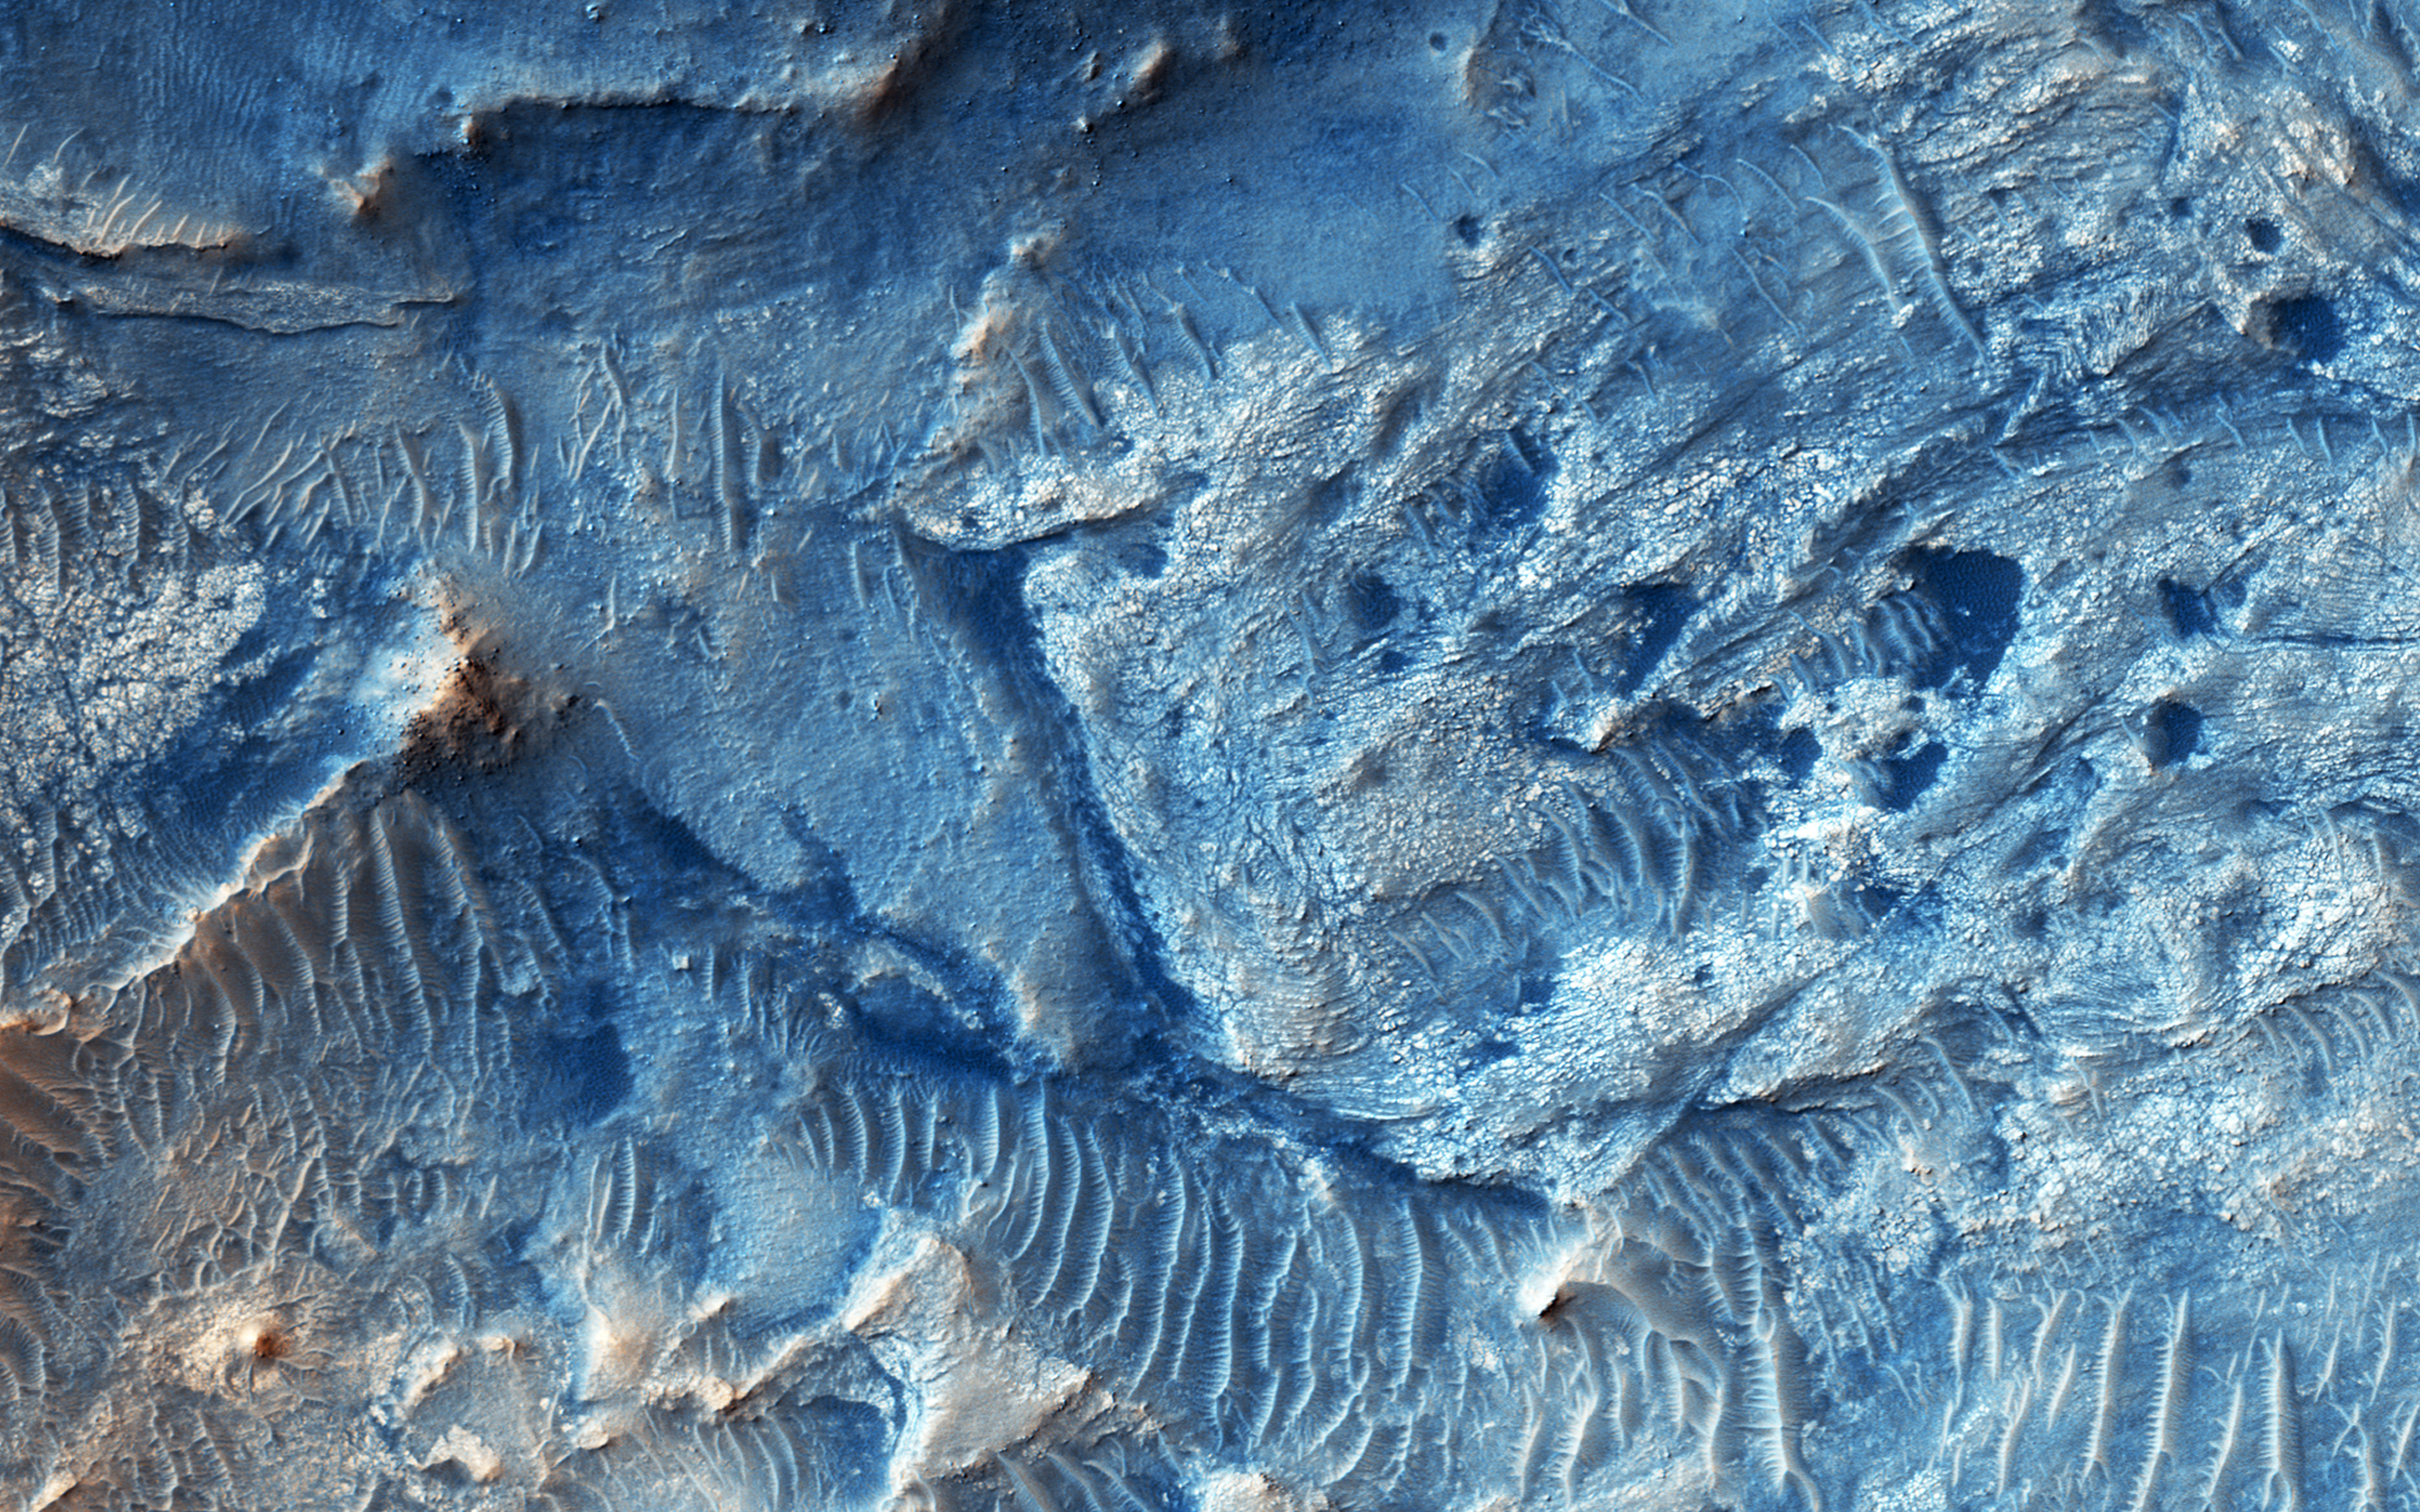

An East Watershed for Jezero Crater

Jezero Crater is candidate future landing site that contains sediments deposited by at least three ancient rivers.

This image was targeted to the eastern headlands of the river flowing in from that direction. In addition to complex erosional patterns, there are some good exposures of ancient bedrock, where we can see evidence for faulting and folding.

This is a stereo pair with ESP_044873_1990.

The University of Arizona, Tucson, operates HiRISE, which was built by Ball Aerospace & Technologies Corp., Boulder, Colo. NASA’s Jet Propulsion Laboratory, a division of the California Institute of Technology in Pasadena, manages the Mars Reconnaissance Orbiter Project for NASA’s Science Mission Directorate, Washington.

Credit: NASA/JPL-Caltech/Univ. of Arizona